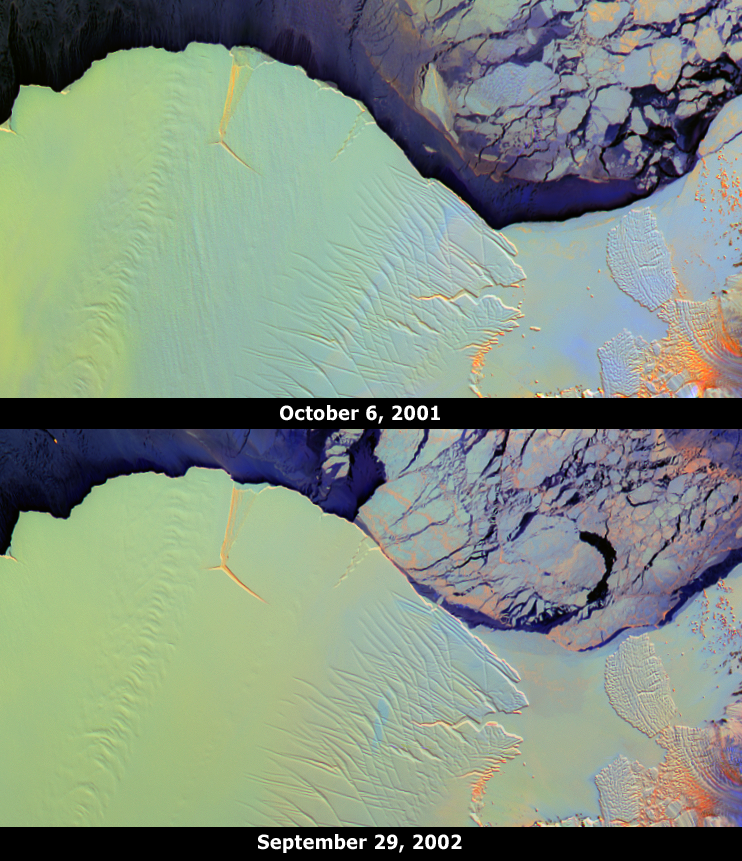

Amery Ice Shelf’s “Loose Tooth” Gets Looser

The Amery Ice Shelf is an important dynamic system responsible for draining about 16% of the grounded East Antarctic ice sheet through only 2% of its coastline. Most of the mass input to the system occurs from the Lambert and several other glaciers. Mass loss from the system occurs through basal melting and iceberg calving. These images from the Multi-angle Imaging SpectroRadiometer (MISR) portray the ice shelf front on October 6, 2001 (top) and September 29, 2002 (bottom), and illustrate changes that took place over the year elapsed between the two views.

Two longitudinal rifts, oriented roughly parallel to the direction of ice flow and measuring about 25 and 15 kilometers in length, are apparent near the seaward edge of the ice shelf. Between them, a transverse fracture extends eastward from the base of the western rift. This rift system is colloquially named the Amery “loose tooth.” Over the course of the one-year interval between these two MISR images, the ice front has advanced approximately 1.6 – 1.7 kilometers, and the transverse fracture and a three-way fissure at the juncture of the rifts have widened. When the transverse fracture eventually reaches the eastern rift, a large iceberg (25 kilometers x 25 kilometers) will be released.

These false-color multi-angle composites combine red-band data from MISR’s 60° forward, nadir, and 60° aftward viewing cameras, displayed as red, green and blue, respectively. Different colors represent angular reflectance variations. Since generally smooth surfaces predominantly forward-scatter sunlight, these appear in shades of blue. Rough surfaces tend to backward-scatter sunlight, and these appear in shades of red or orange. Low clouds appear bright purple, since they exhibit both forward and backward-scattering. Using this technique, textural variations among ice types are revealed, and clouds can be easily distinguished from ice. Illumination conditions on the two dates are nearly identical.

Understanding the “normal” frequency of calving events from a particular ice shelf is necessary before it can be determined whether calving rates are changing. As part of an effort to determine the normal rate of ice flow and iceberg calving events, the Amery Ice Shelf front has been monitored by various remote sensing instruments for many years. The Amery Ice Shelf is currently considered to be about two-thirds of the way through a calving cycle. The last major calving event occurred in the early 1960’s, when a massive iceberg (measuring about 140 kilometers x 70 kilometers) was released.

The Amery “loose tooth” is the subject of a joint field experiment during the 2002 austral summer, partially funded by NASA and undertaken by the Scripps Institution of Oceanography and the Australian Antarctic Division. The Multi-angle Imaging SpectroRadiometer observes the daylit Earth continuously from pole to pole, and every 9 days views the entire globe between 82 degrees north and 82 degrees south latitude. These data products were generated from a portion of the imagery acquired during Terra orbits 9579 and 14807. The panels cover an area of about 204 kilometers x 110 kilometers, and utilize data from blocks 146 to 147 within World Reference System-2 paths 127 and 128, respectively. Data from the two orbital paths have been remapped to identical polar projections, and were cropped to include the same geographic area.

MISR was built and is managed by NASA’s Jet Propulsion Laboratory, Pasadena, CA, for NASA’s Office of Earth Science, Washington, DC. The Terra satellite is managed by NASA’s Goddard Space Flight Center, Greenbelt, MD. JPL is a division of the California Institute of Technology.

Credit: NASA/GSFC/LaRC/JPL, MISR Team